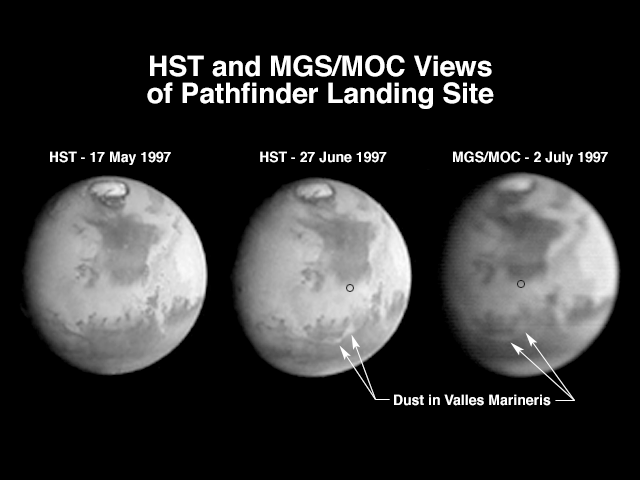

Hubble and Mars Global Surveyor Views of Dust Storm on Mars

A comparison of images taken by the Hubble Space Telescope Wide Field/Planetary Camera (HST/WFPC) and the Mars Global Surveyor Orbiter Camera (MGS/MOC) shows the progress of a regional dust storm within the Valles Marineris canyons on Mars. The first HST image (left), taken in mid-May, shows no dust within the canyons. The most recent HST image (center), taken on 27 June in support of the Mars Pathfinder landing activities, shows a dust storm filling part of the canyon system and extending into the chaotic terrains at the eastern end of the canyons. The MGS/MOC image (right), acquired on July 2, shows that bright dust continues to fill the valleys. However, it does not appear to have moved significantly north of the previously observed position, suggesting that the storm remains confined to the canyon region, and does not appear to directly threaten the Pathfinder landing site (small black circle).

The HST images shown here have been reduced in scale to match that of the MGS/MOC image. Although the HST is 10 times farther from Mars than MGS, its images are sharper because its resolving power is 15 times better than the MOC, and the light gathering area is almost 50 times greater. However, MGS is presently 45,000 times farther from Mars than it will be when the MOC begins its primary photography mission. At 400 km above the martian surface, the MOC wide angle camera will collect daily images at a resolution of 7.5 km/pixel, compared to HST’s best of about 20 km/pixel. The narrow angle camera will observe portions of Mars at better than 1.5 m/pixel.

The Mars Global Surveyor is operated by the Mars Surveyor Operations Project managed for NASA by the Jet Propulsion Laboratory, Pasadena CA. The Mars Orbiter Camera is a duplicate of one of the six instruments originally developed for the Mars Observer mission. It was built and is operated under contract to JPL by an industry/university team led by Malin Space Science Systems, San Diego, CA.

Credit: NASA/JPL/Malin Space Science Systems